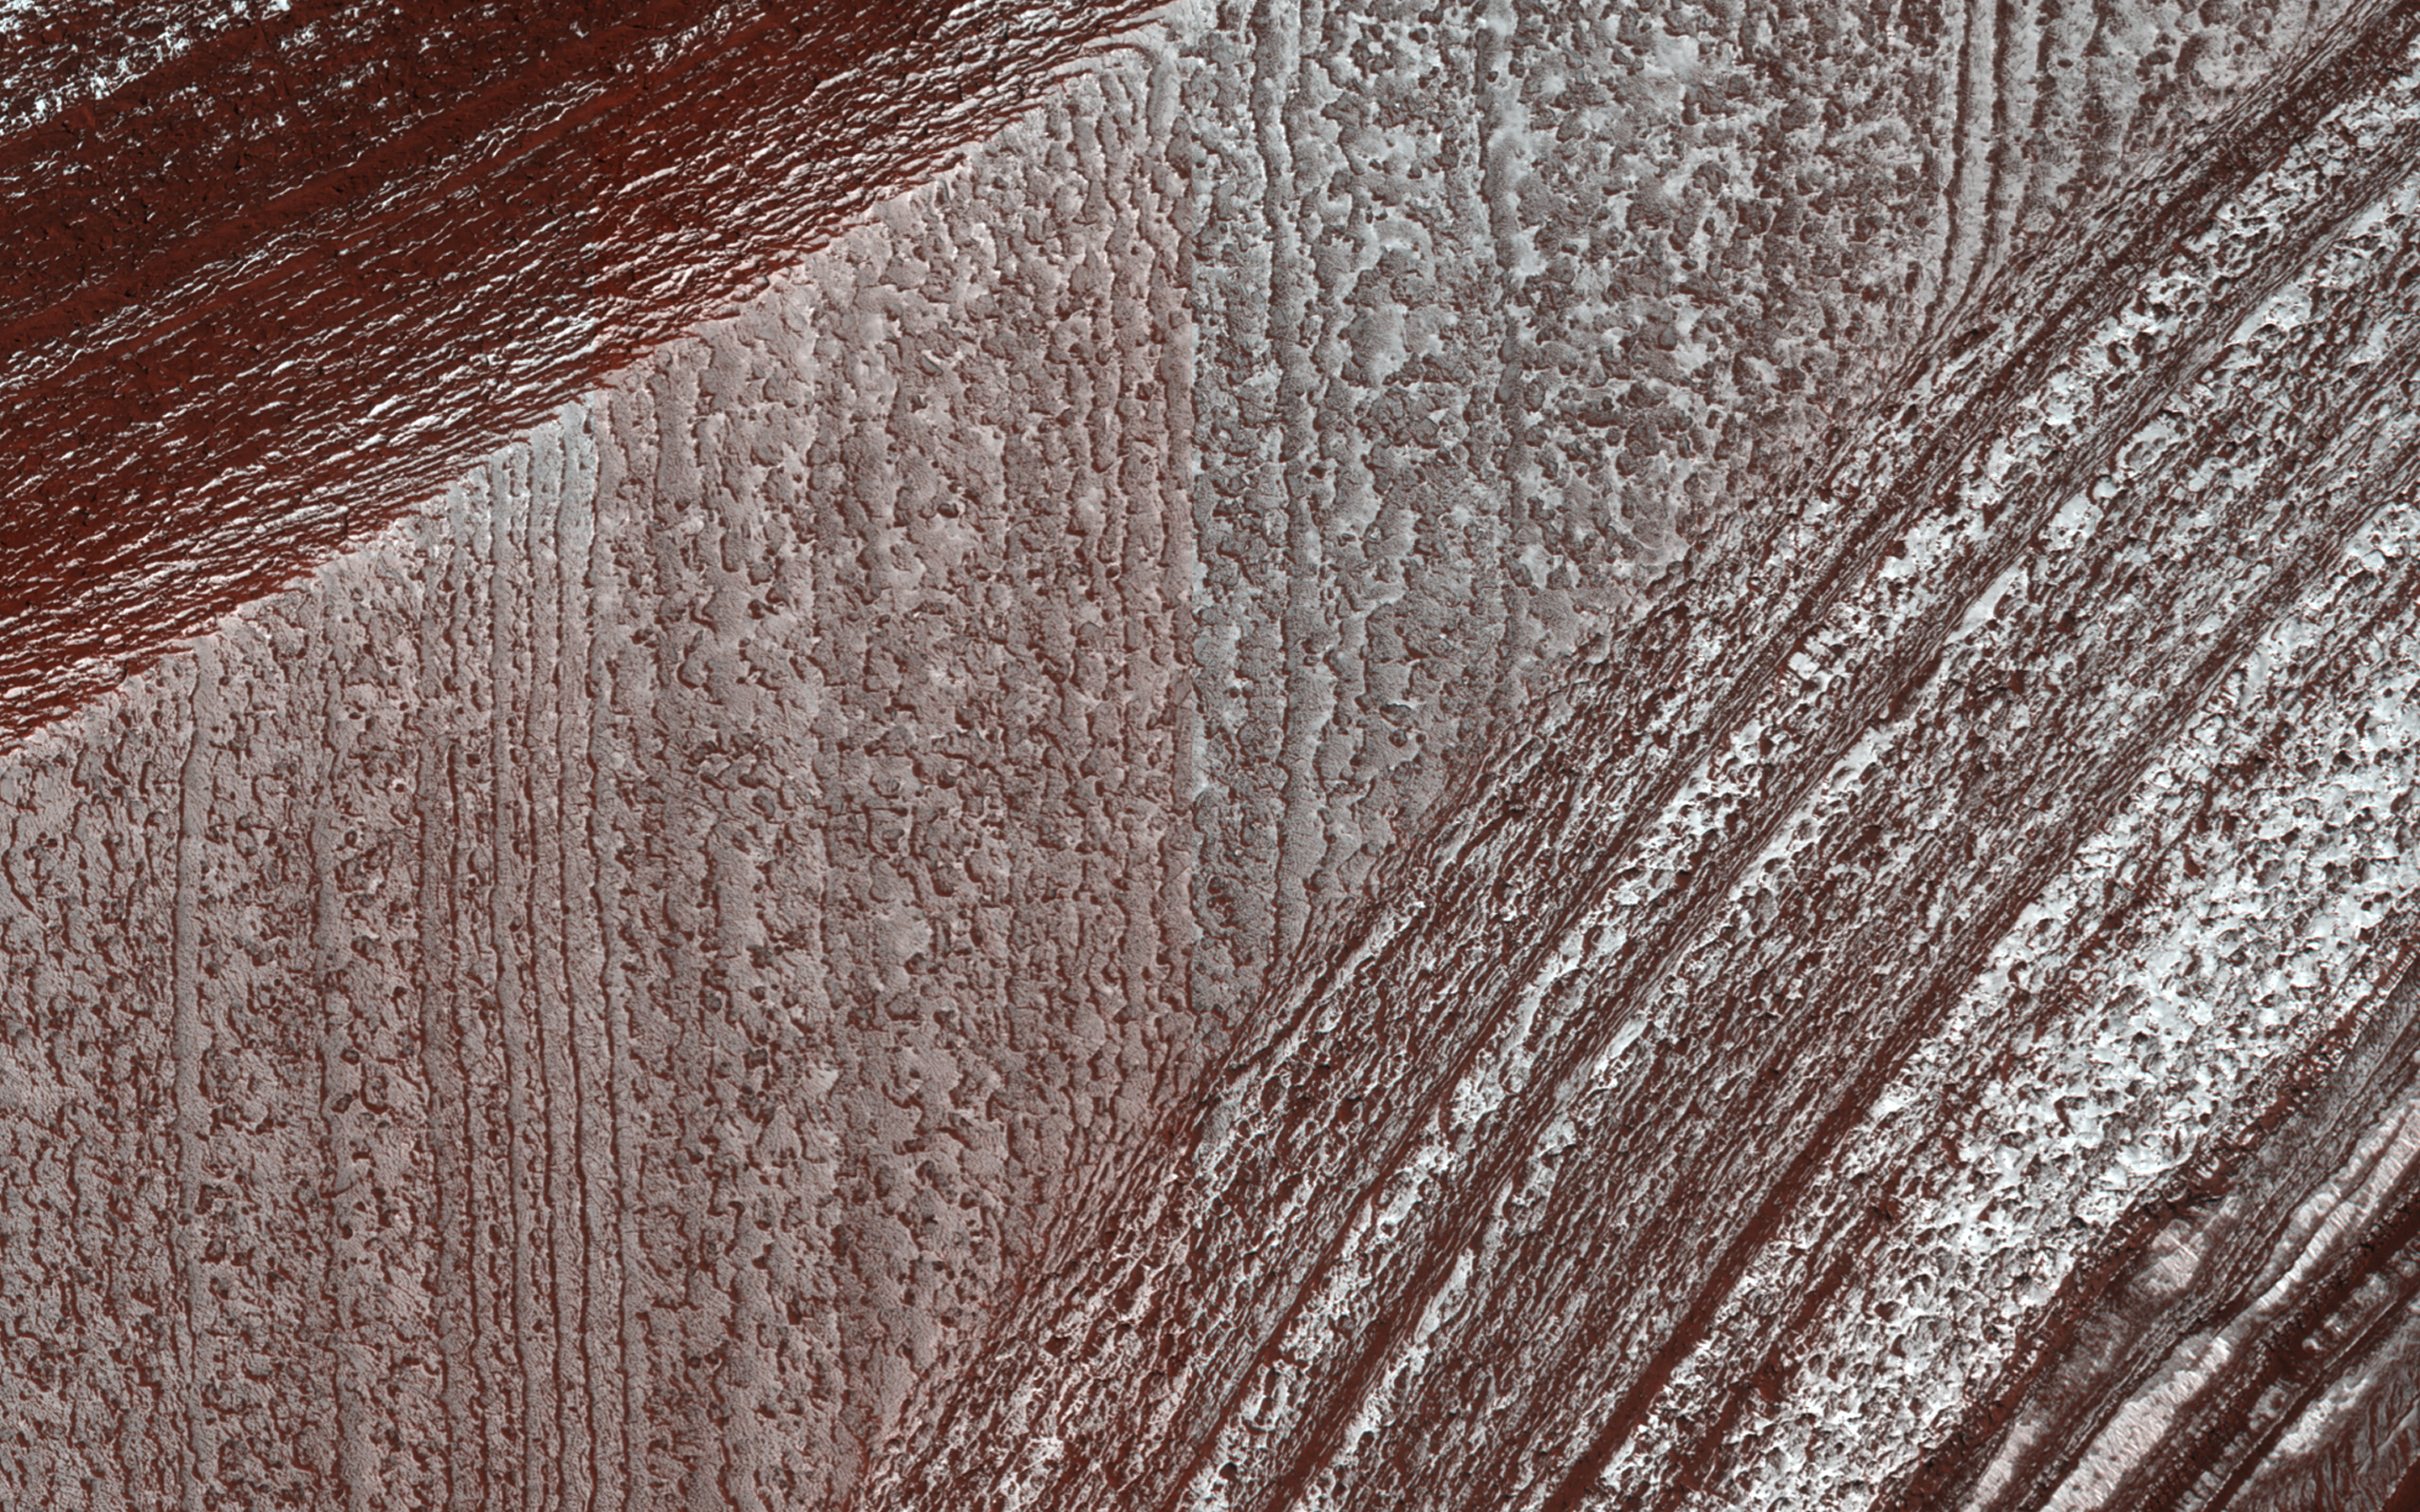

Lingering Frost

Mars’ north polar layered deposits comprise a thick stack of icy layers. Part of this image from NASA’s Mars Reconnaissance Orbiter (MRO) has lingering seasonal frost, which serves to accentuate those layers.

An additional rationale for this observation is to document new activity in scarp erosion.

The map is projected here at a scale of 50 centimeters (19.7 inches) per pixel. [The original image scale is 63.7 centimeters (25.1 inches) per pixel (with 2 x 2 binning); objects on the order of 191 centimeters (75.2 inches) across are resolved.] North is up.

The University of Arizona, Tucson, operates HiRISE, which was built by Ball Aerospace & Technologies Corp., Boulder, Colorado. NASA’s Jet Propulsion Laboratory, a division of Caltech in Pasadena, California, manages the Mars Reconnaissance Orbiter Project for NASA’s Science Mission Directorate, Washington.

Credit: NASA/JPL-Caltech/Univ. of Arizona